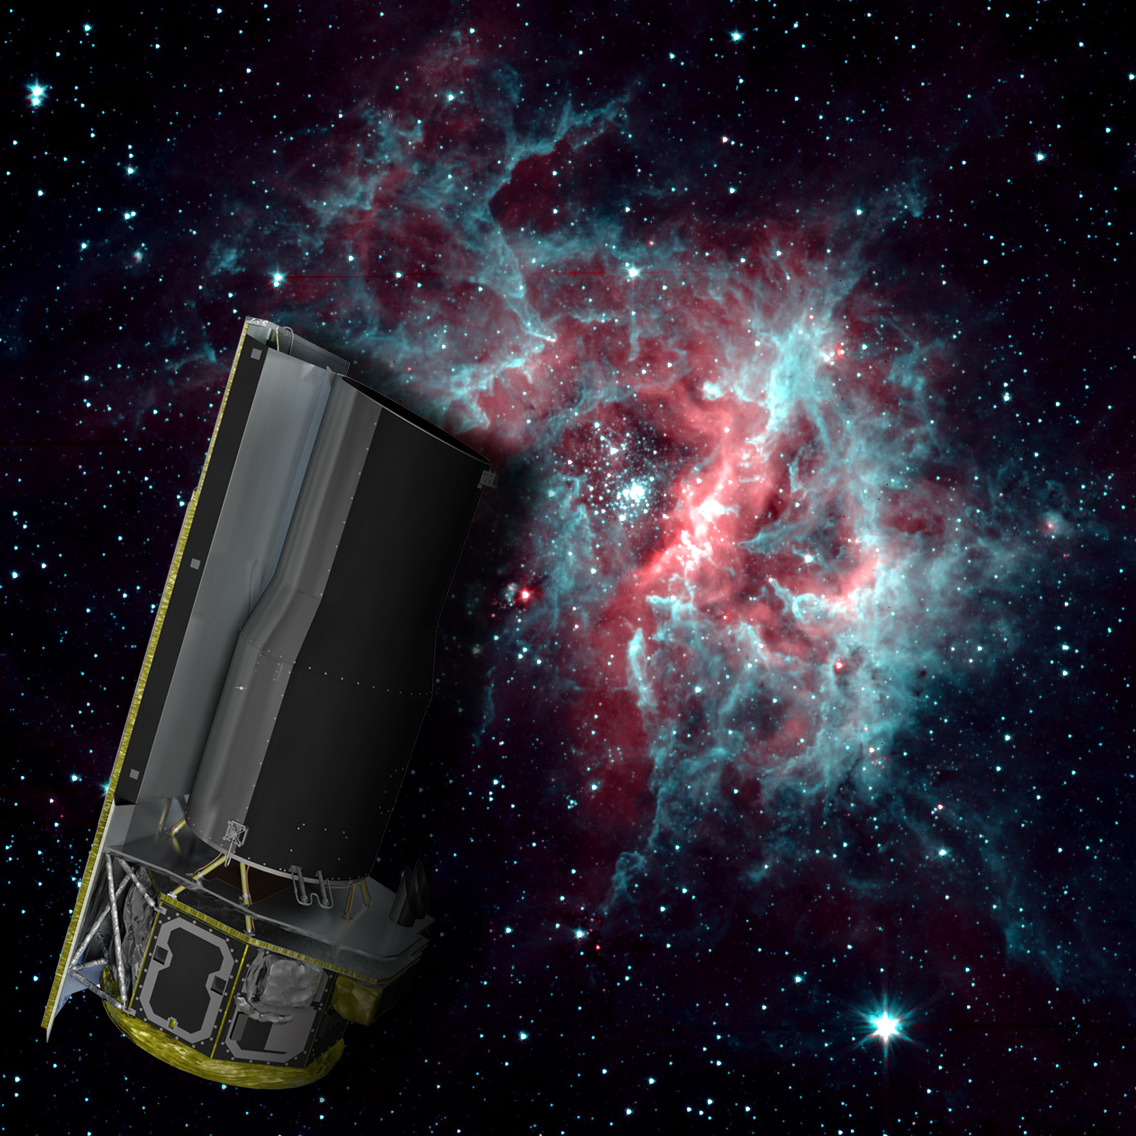

2-Channel RCW 49

NASA's Spitzer Space Telescope is warm, but still working hard. After exhausting the last of its liquid helium cryogen the telescope has heated up to a temperature of about 30 degrees above absolute zerofrigid by Earth standards, but very warm for infrared instrumentation.

The warm temperatures do not stop Spitzer from continuing its science mission. The Infrared Array Camera (IRAC) continues to operate quite effectively at 3.6 and 4.5 microns, allowing Spitzer to to continue observing the universe at these wavelengths.

The background image of the star-forming region RCW 40 is one example of the kind of imaging possible when using a warm Spitzer.

Credit: NASA/JPL-Caltech